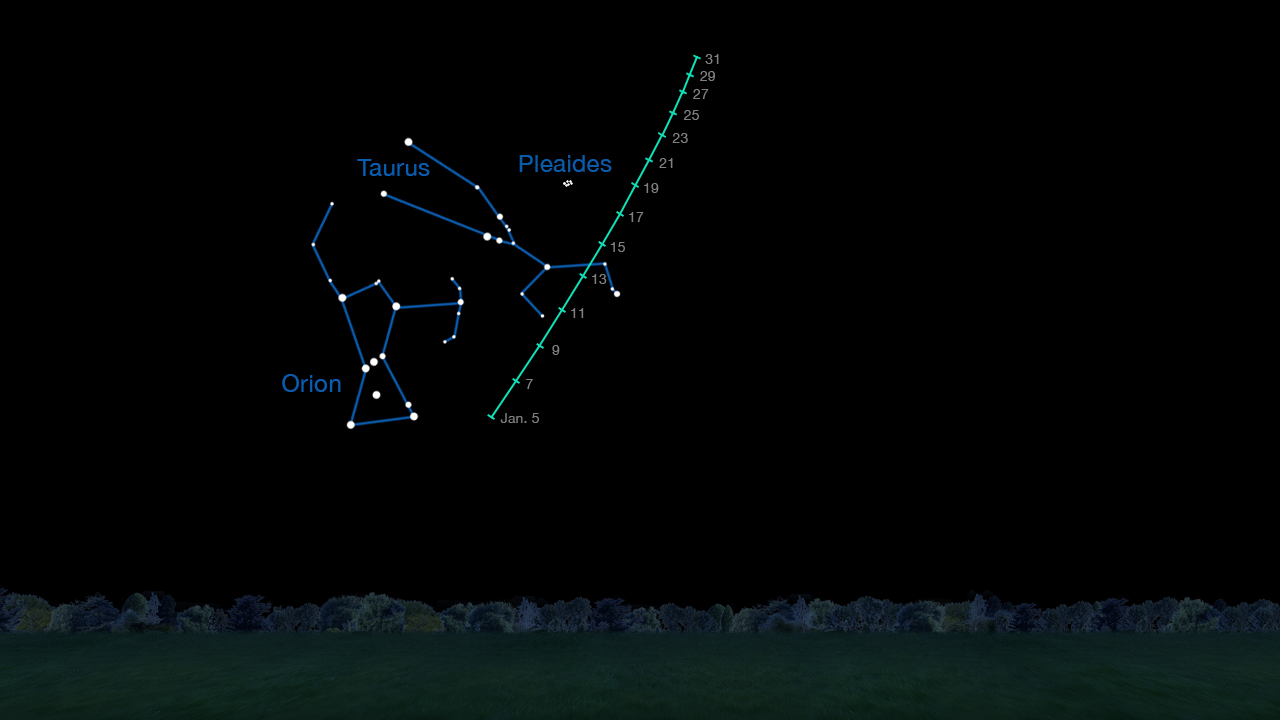

Finder Chart for Viewing Comet C/2014 Q2 (Lovejoy)

On clear nights in January 2015, comet C/2014 Q2 (Lovejoy) is visible in the Taurus region of the sky to observers using binoculars. This chart indicates where to look for it on different dates during the month.

For more information about NEOWISE (the Near-Earth Object Wide-field Survey Explorer), see http://neowise.ipac.caltech.edu.

NASA’s Jet Propulsion Laboratory manages the NEOWISE mission for NASA’s Science Mission Directorate in Washington. The Space Dynamics Laboratory in Logan, Utah, built the science instrument. Ball Aerospace & Technologies Corp. of Boulder, Colo., built the spacecraft. Science operations and data processing take place at the Infrared Processing and Analysis Center at the California Institute of Technology in Pasadena. Caltech manages JPL for NASA.

Credit: NASA/JPL-Caltech